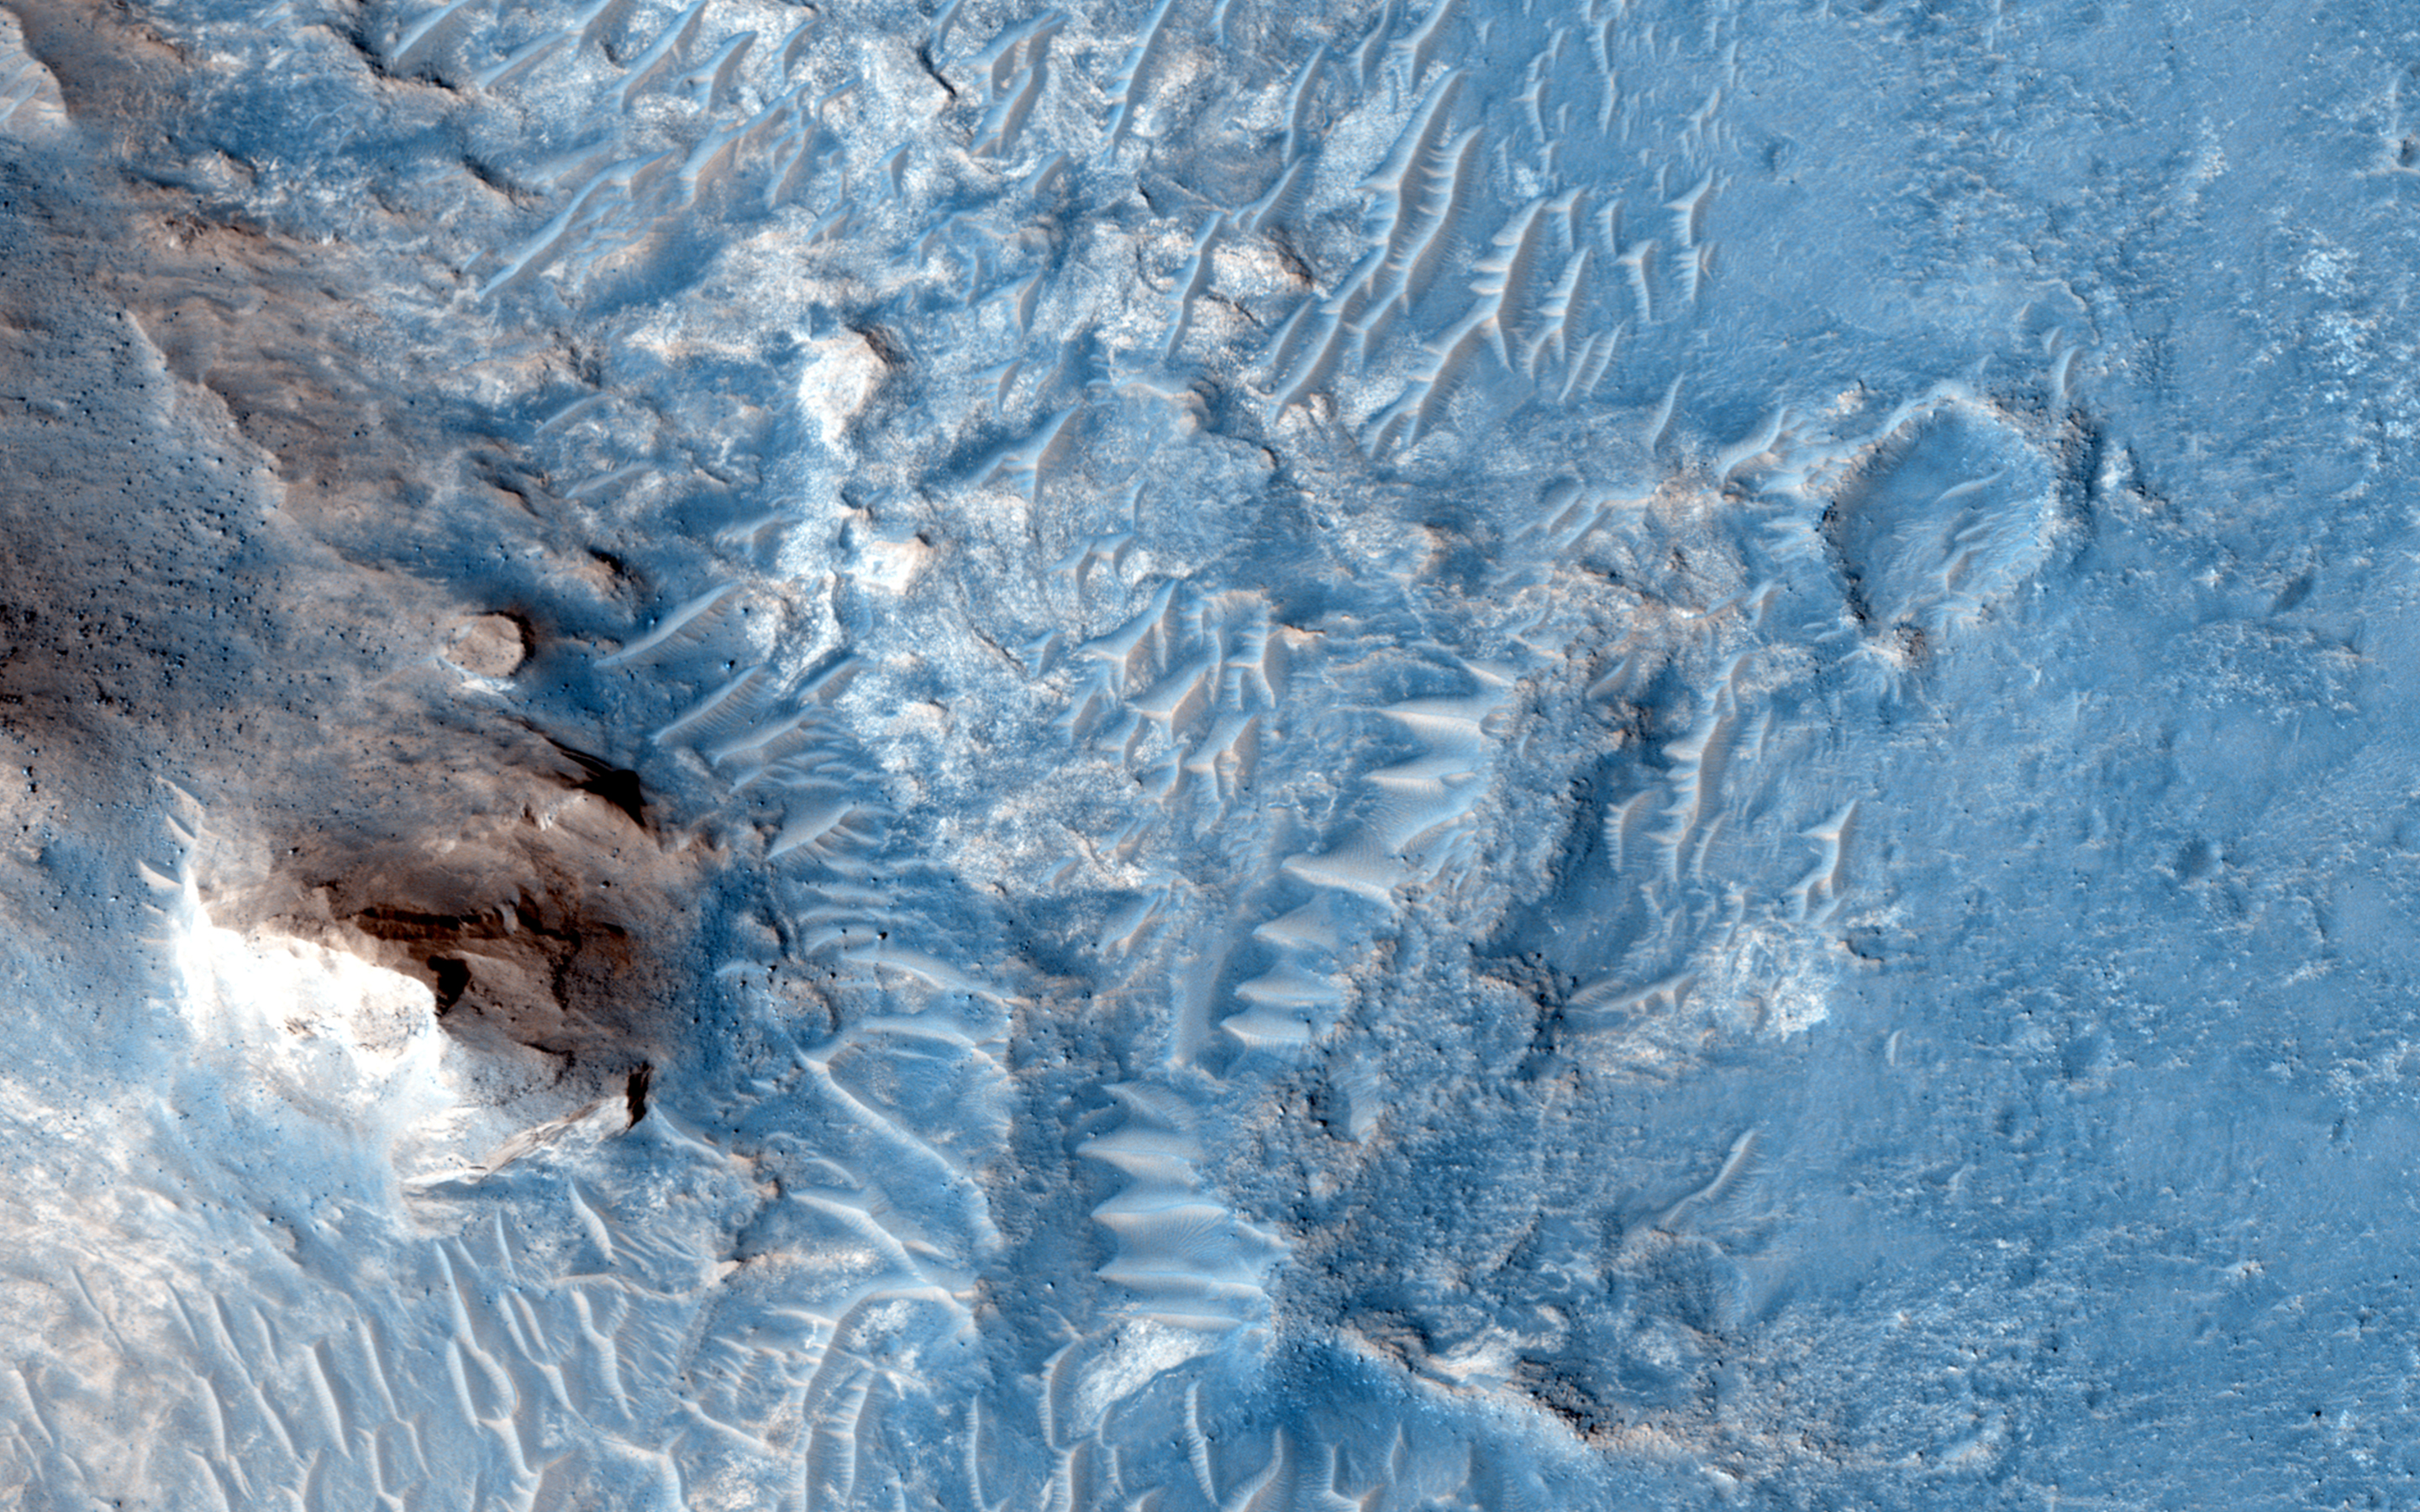

Ridges and a Valley with Flow Fronts

In the area between Crommelin and Firsoff craters, we see heavily cratered terrain with deposits that record Martian geologic history and stratigraphy.

With HiRISE resolution, we might be able to decipher what materials are in the ridges of the inverted channels in this region and what the flows are: lava or sediment?

This caption is based on the original science rationale.

HiRISE is one of six instruments on NASA’s Mars Reconnaissance Orbiter. The University of Arizona, Tucson, operates the orbiter’s HiRISE camera, which was built by Ball Aerospace & Technologies Corp., Boulder, Colo. NASA’s Jet Propulsion Laboratory, a division of the California Institute of Technology in Pasadena, manages the Mars Reconnaissance Orbiter Project for the NASA Science Mission Directorate, Washington.

Credit: NASA/JPL-Caltech/Univ. of Arizona